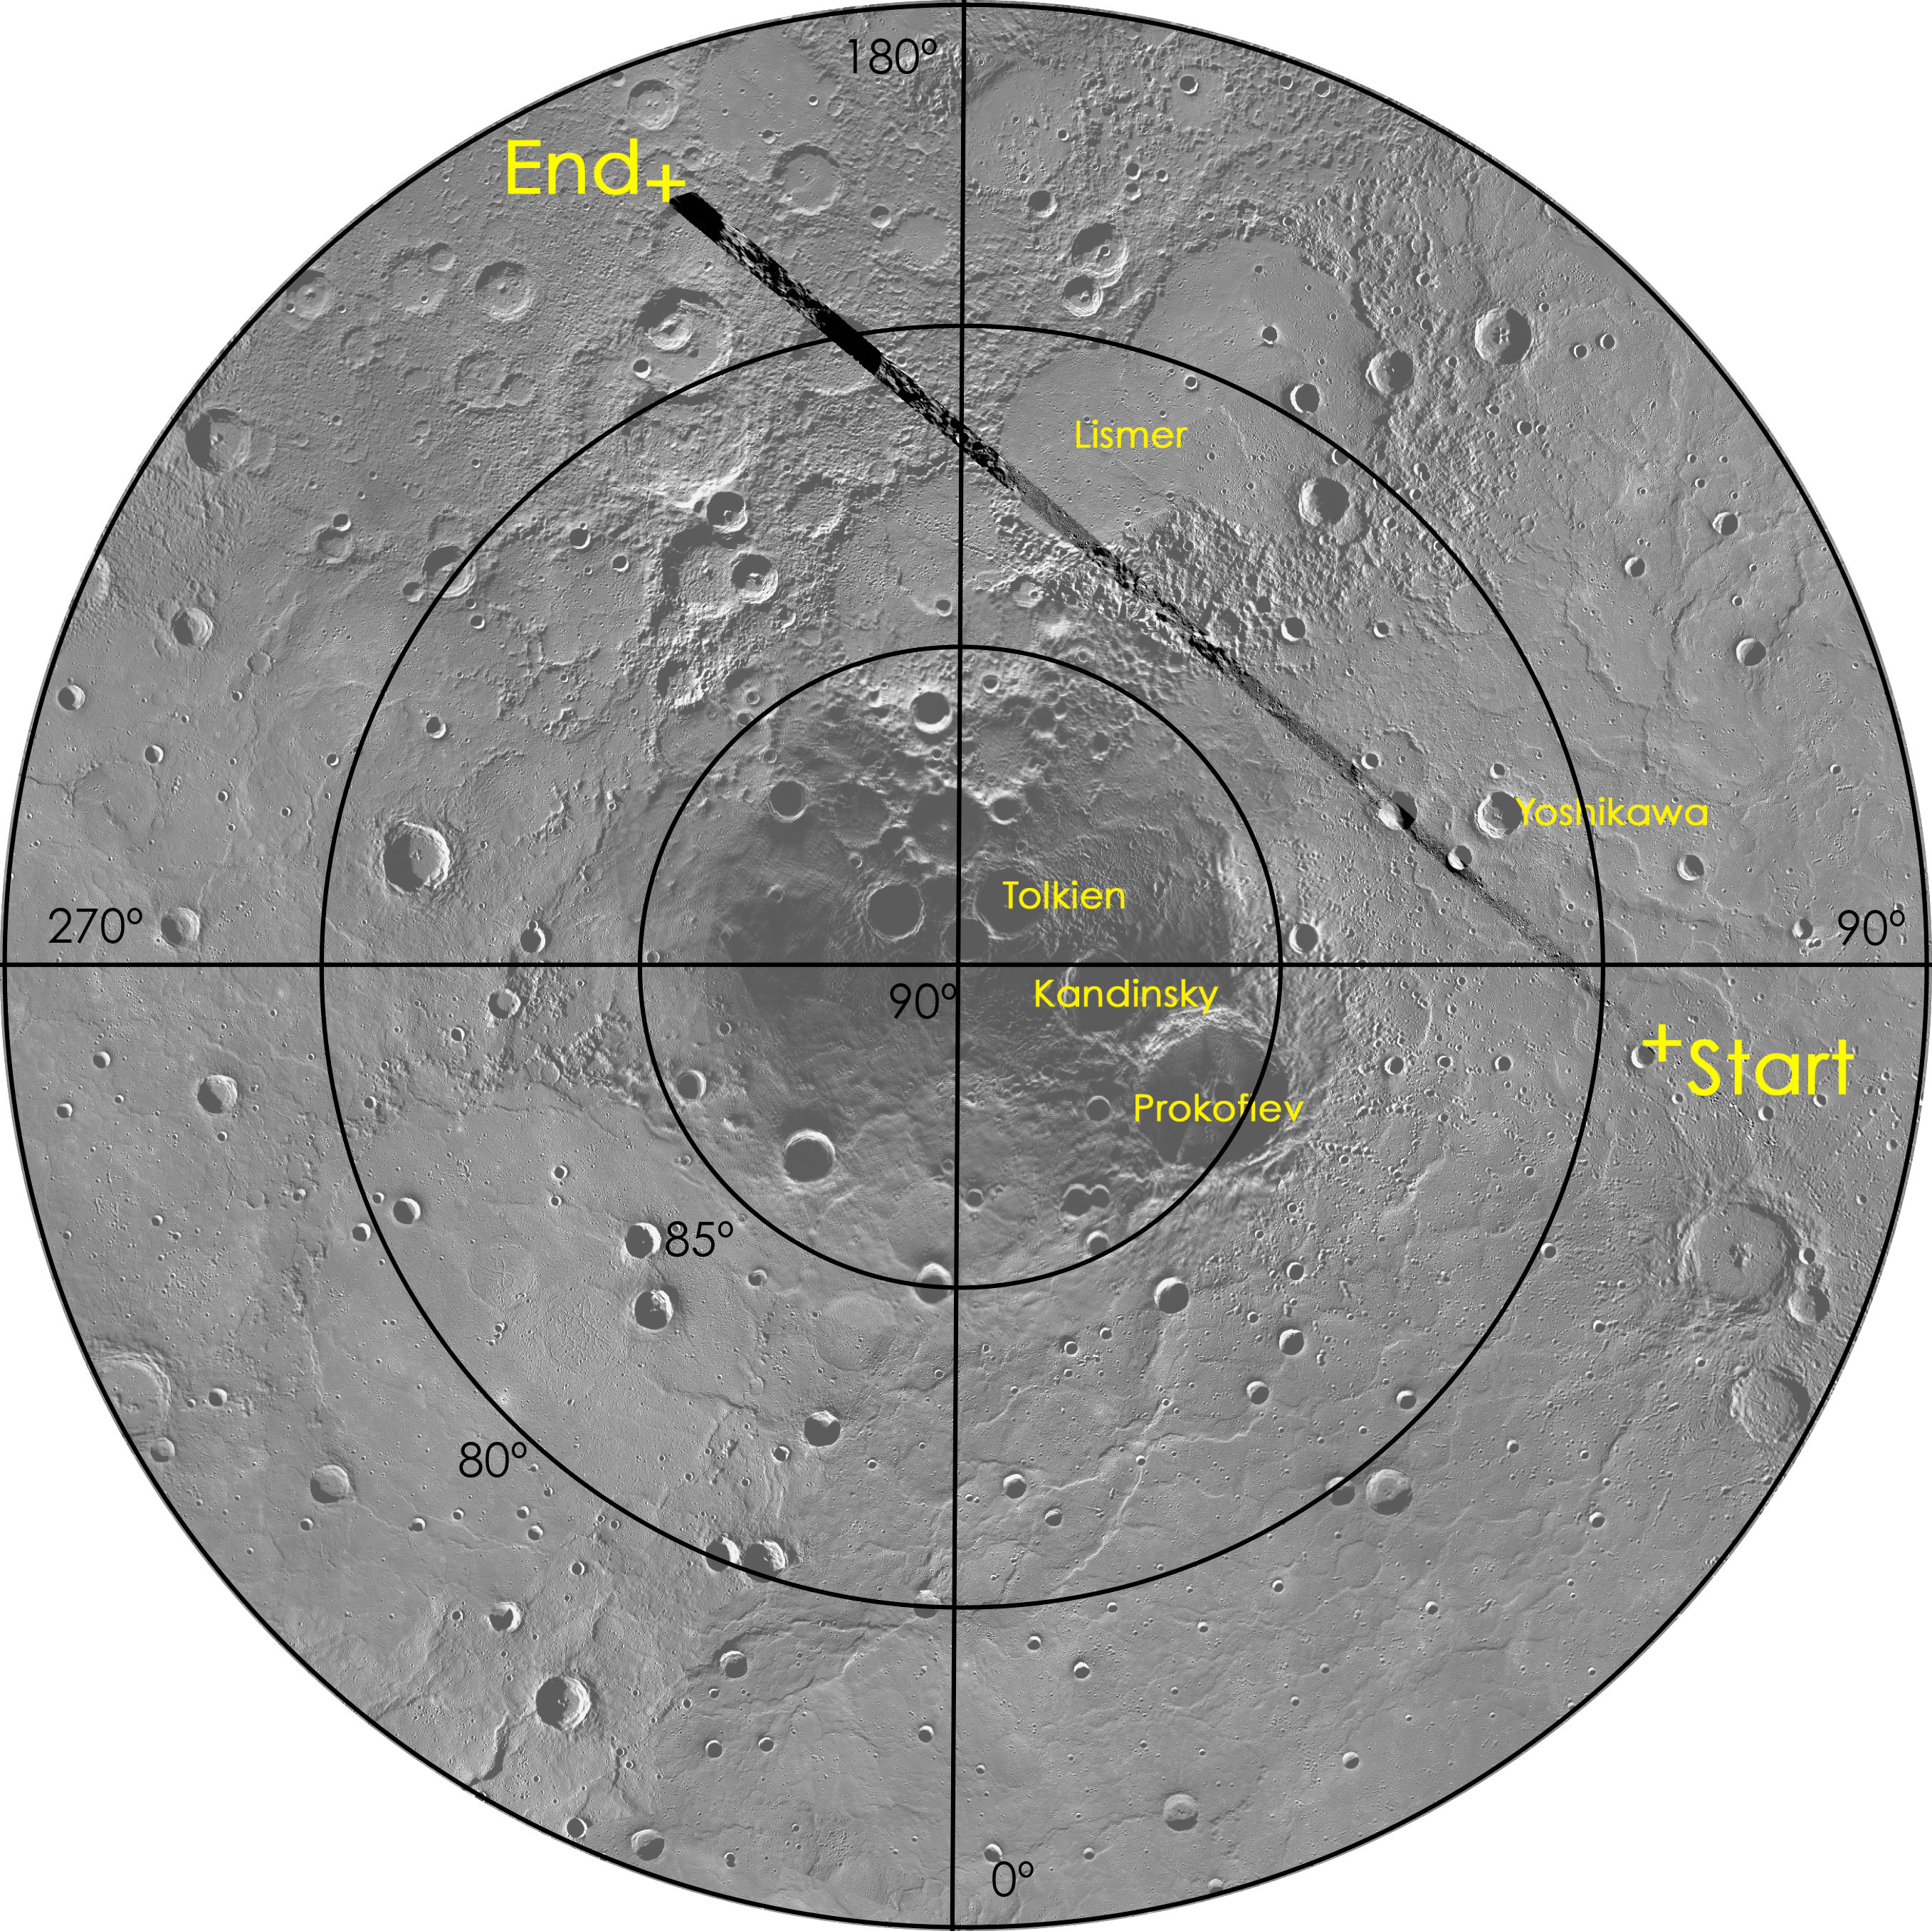

A View of MESSENGER’s Flight Path

This figure highlights the flight path of MESSENGER during its acquisition of images used in today’s flyover movie. The spacecraft flew over Mercury’s north polar region, providing a bird’s eye view of Mercury’s crater-ridden surface. A flight path mosaic of 179 images is overlain on a less opaque mosaic of Mercury’s north pole. To observe a close-up view of MESSENGER’s flight path, see PIA18636.

Instrument: Mercury Dual Imaging System (MDIS)
Center Latitude: 90.0°
Map Projection: Polar stereographic projection, extending southward to 75° N
Scale: Prokofiev crater is 112 km (69.6 miles) in diameter

The MESSENGER spacecraft is the first ever to orbit the planet Mercury, and the spacecraft’s seven scientific instruments and radio science investigation are unraveling the history and evolution of the Solar System’s innermost planet. MESSENGER acquired over 150,000 images and extensive other data sets. MESSENGER is capable of continuing orbital operations until early 2015.

For information regarding the use of images, see the MESSENGER image use policy.

Credit: NASA/Johns Hopkins University Applied Physics Laboratory/Carnegie Institution of Washington